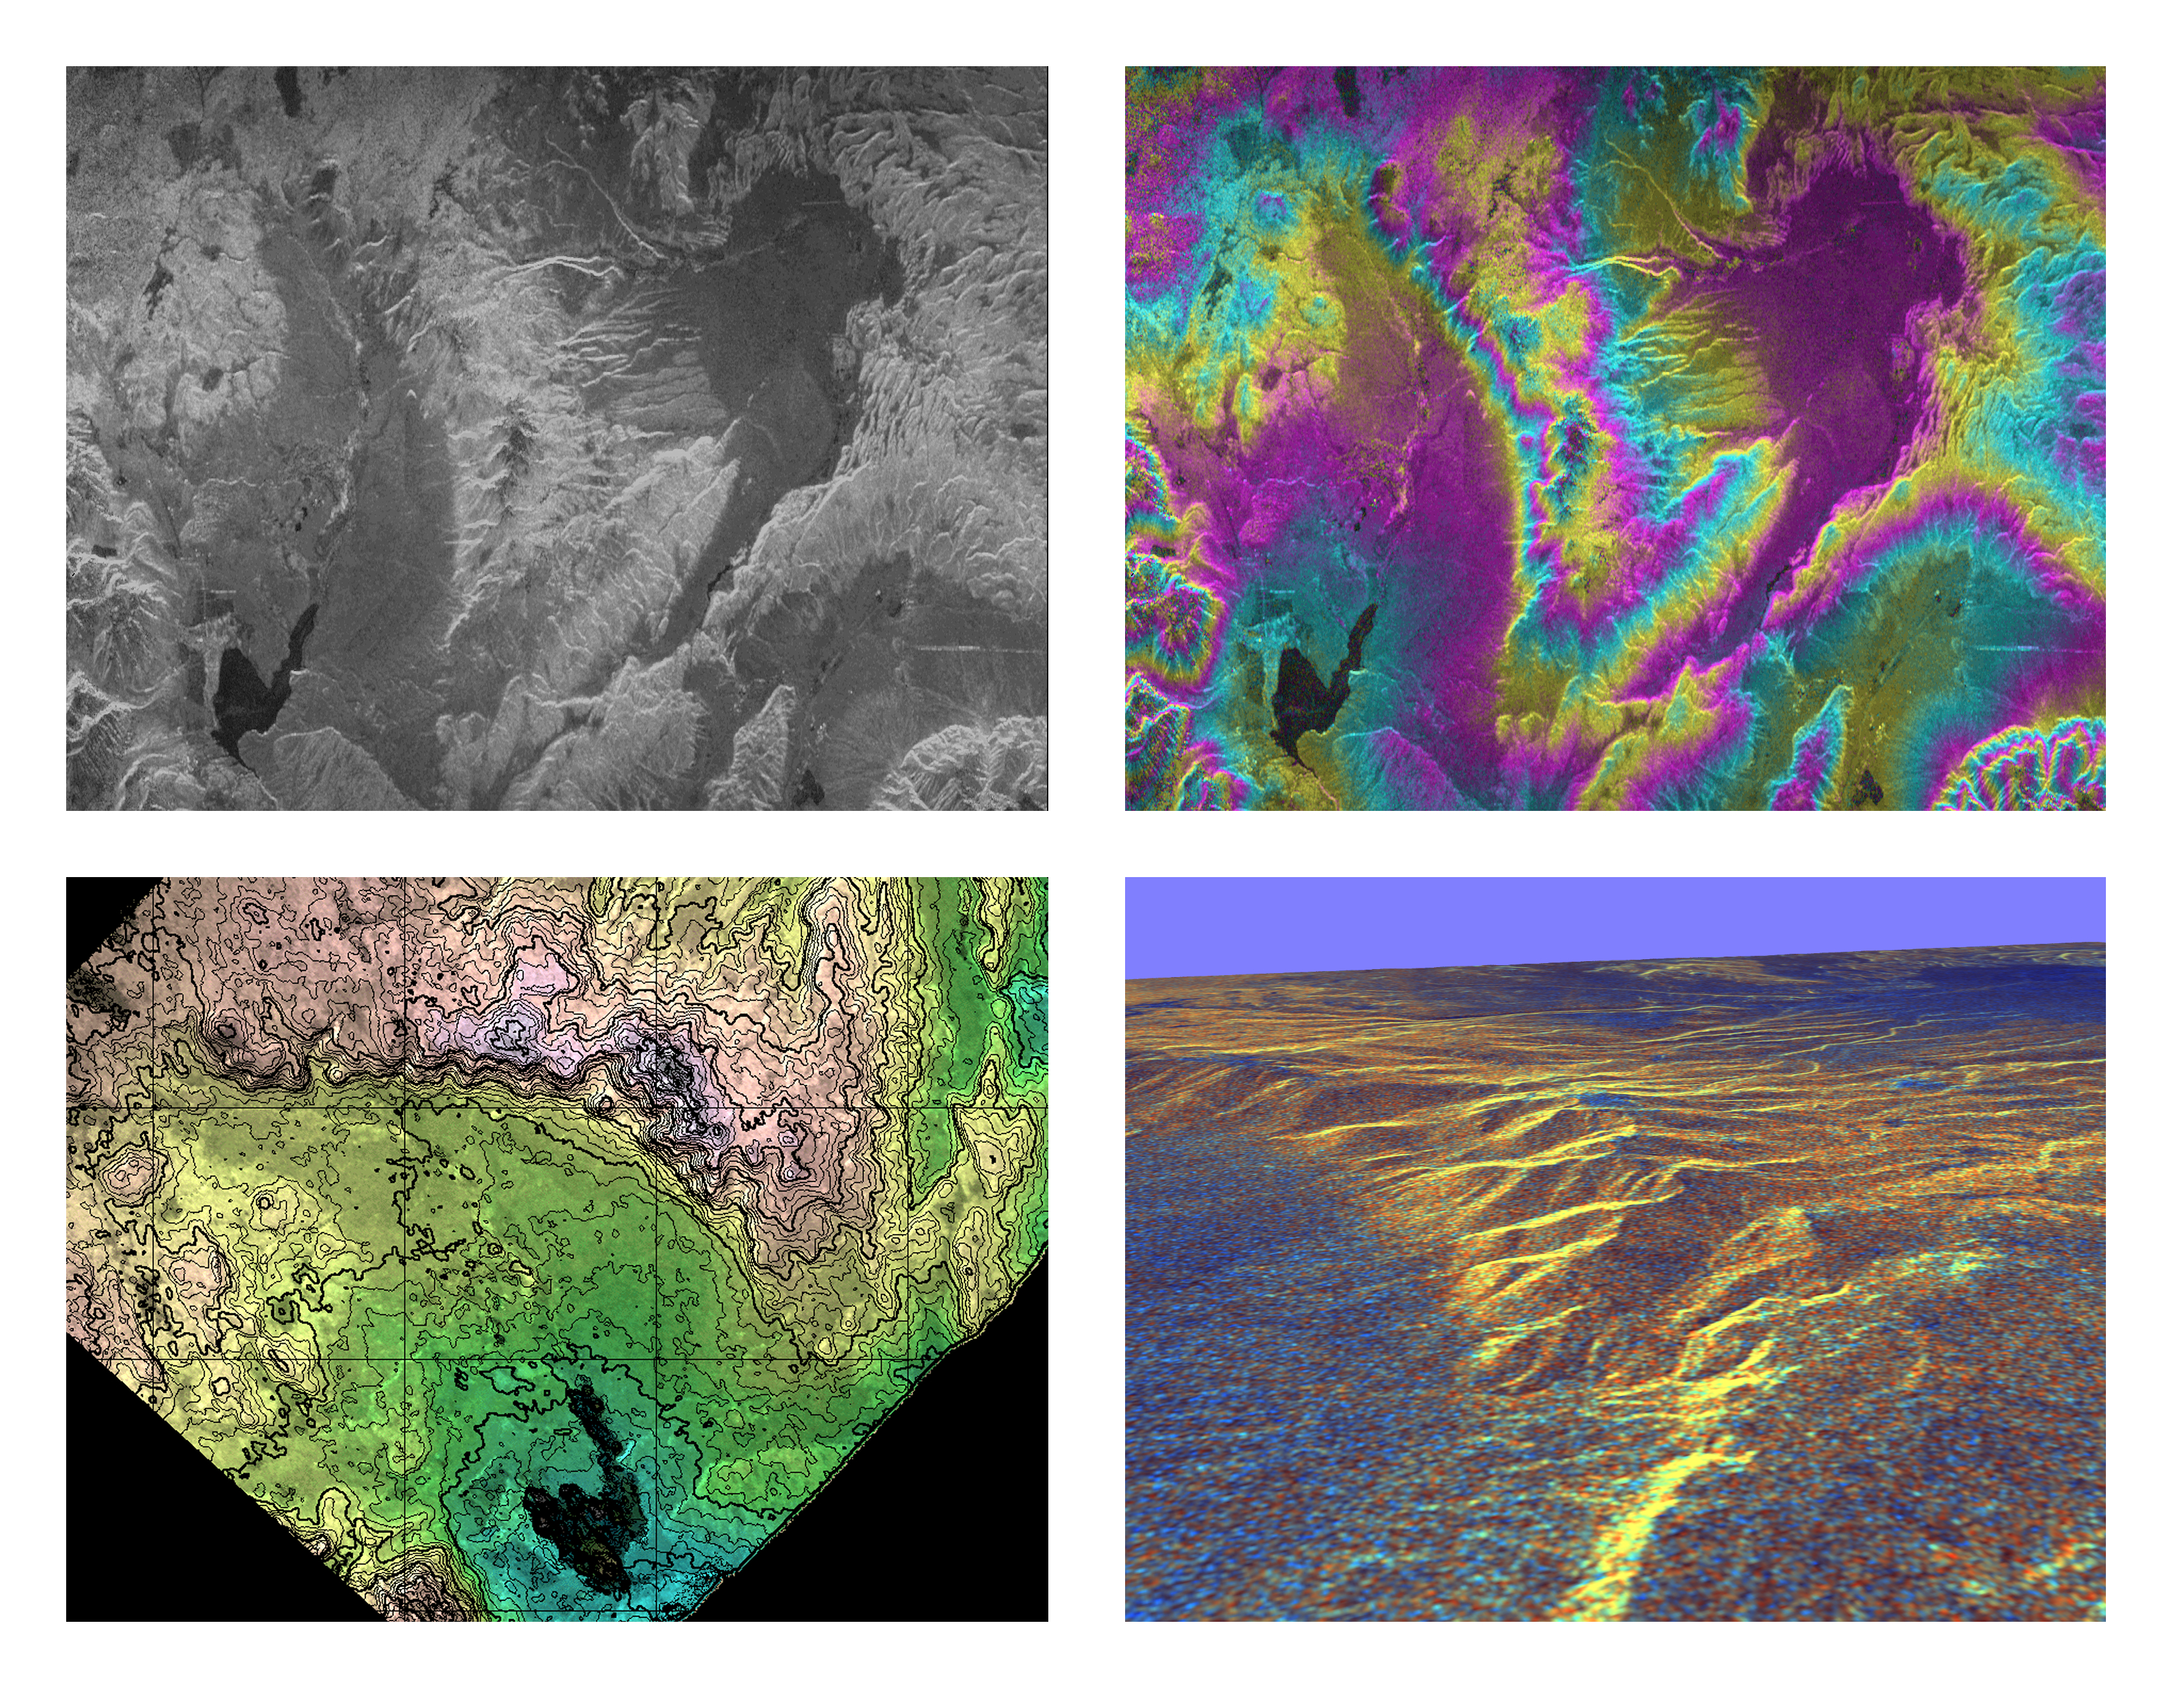

Space Radar Image of Long Valley, California – Interferometry/Topography

These four images of the Long Valley region of east-central California illustrate the steps required to produced three dimensional data and topographics maps from radar interferometry. All data displayed in these images were acquired by the Spaceborne Imaging Radar-C/X-band Synthetic Aperture Radar (SIR-C/X-SAR) aboard the space shuttle Endeavour during its two flights in April and October, 1994.

The image in the upper left shows L-band (horizontally transmitted and received) SIR-C radar image data for an area 34 by 59 kilometers (21 by 37 miles). North is toward the upper right; the radar illumination is from the top of the image. The bright areas are hilly regions that contain exposed bedrock and pine forest. The darker gray areas are the relatively smooth, sparsely vegetated valley floors. The dark irregular patch near the lower left is Lake Crowley. The curving ridge that runs across the center of the image from top to bottom is the northeast rim of the Long Valley Caldera, a remnant crater from a massive volcanic eruption that occurred about 750,000 years ago. The image in the upper right is an interferogram of the same area, made by combining SIR-C L-band data from the April and October flights. The colors in this image represent the difference in the phase of the radar echoes obtained on the two flights. Variations in the phase difference are caused by elevation differences. Formation of continuous bands of phase differences, known as interferometric “fringes,” is only possible if the two observations were acquired from nearly the same position in space. For these April and October data takes, the shuttle tracks were less than 100 meters (328 feet) apart. The image in the lower left shows a topographic map derived from the interferometric data. The colors represent increments of elevation, as do the thin black contour lines, which are spaced at 50-meter (164-foot) elevation intervals. Heavy contour lines show 250-meter intervals (820-foot). Total relief in this area is about 1,320 meters (4,330 feet). Brightness variations come from the radar image, which has been geometrically corrected to remove radar distortions and rotated to have north toward the top.

The image in the lower right is a three-dimensional perspective view of the northeast rim of the Long Valley caldera, looking toward the northwest. SIR-C C-band radar image data are draped over topographic data derived from the interferometry processing. No vertical exaggeration has been applied. Combining topographic and radar image data allows scientists to examine relationships between geologic structures and landforms, and other properties of the land cover, such as soil type, vegetation distribution and hydrologic characteristics.

Spaceborne Imaging Radar-C and X-band Synthetic Aperture Radar (SIR-C/X-SAR) is part of NASA’s Mission to Planet Earth. The radars illuminate Earth with microwaves, allowing detailed observations at any time, regardless of weather or sunlight conditions. SIR-C/X-SAR uses three microwave wavelengths: L-band (24 cm), C-band (6 cm) and X-band (3 cm). The multi-frequency data will be used by the international scientific community to better understand the global environment and how it is changing. The SIR-C/X-SAR data, complemented by aircraft and ground studies, will give scientists clearer insights into those environmental changes which are caused by nature and those changes which are induced by human activity.

SIR-C was developed by NASA’s Jet Propulsion Laboratory. X-SAR was developed by the Dornier and Alenia Spazio companies for the German space agency, Deutsche Agentur fuer Raumfahrtangelegenheiten (DARA), and the Italian space agency, Agenzia Spaziale Italiana (ASI), with the Deutsche Forschungsanstalt fuer Luft und Raumfahrt e.v.(DLR), the major partner in science, operations and data processing of X-SAR.

Credit: NASA/JPL